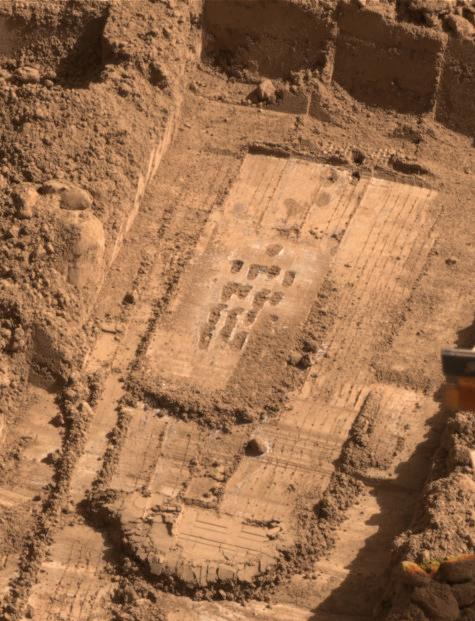

After Rasping by Phoenix in ‘Snow White’ Trench, Sol 60

NASA’s Phoenix Mars Lander used the motorized rasp on the back of its robotic arm scoop during the mission’s 60th Martian day, or sol, (July 26, 2008) to penetrate a hard layer at the bottom of a trench informally called “Snow White.” This view, taken by the lander’s Surface Stereo Imager and presented in approximately true color, shows the trench later the same sol.

Most of the 16 holes left by a four-by-four array of rasp placements are visible in the central area of the image.

A total 3 cubic centimeters, or about half a teaspoon, of material was collected in the scoop. Material in the scoop was collected both by the turning rasp, which threw material into the scoop through an opening at the back of the scoop, and by the scoop’s front blade, which was run over the rasped area to pick up more shavings.

The Phoenix Mission is led by the University of Arizona, Tucson, on behalf of NASA. Project management of the mission is by NASA’s Jet Propulsion Laboratory, Pasadena, Calif. Spacecraft development is by Lockheed Martin Space Systems, Denver.

Photojournal Note: As planned, the Phoenix lander, which landed May 25, 2008 23:53 UTC, ended communications in November 2008, about six months after landing, when its solar panels ceased operating in the dark Martian winter.

Credit: NASA/JPL-Caltech/University of Arizona/Texas A&M University